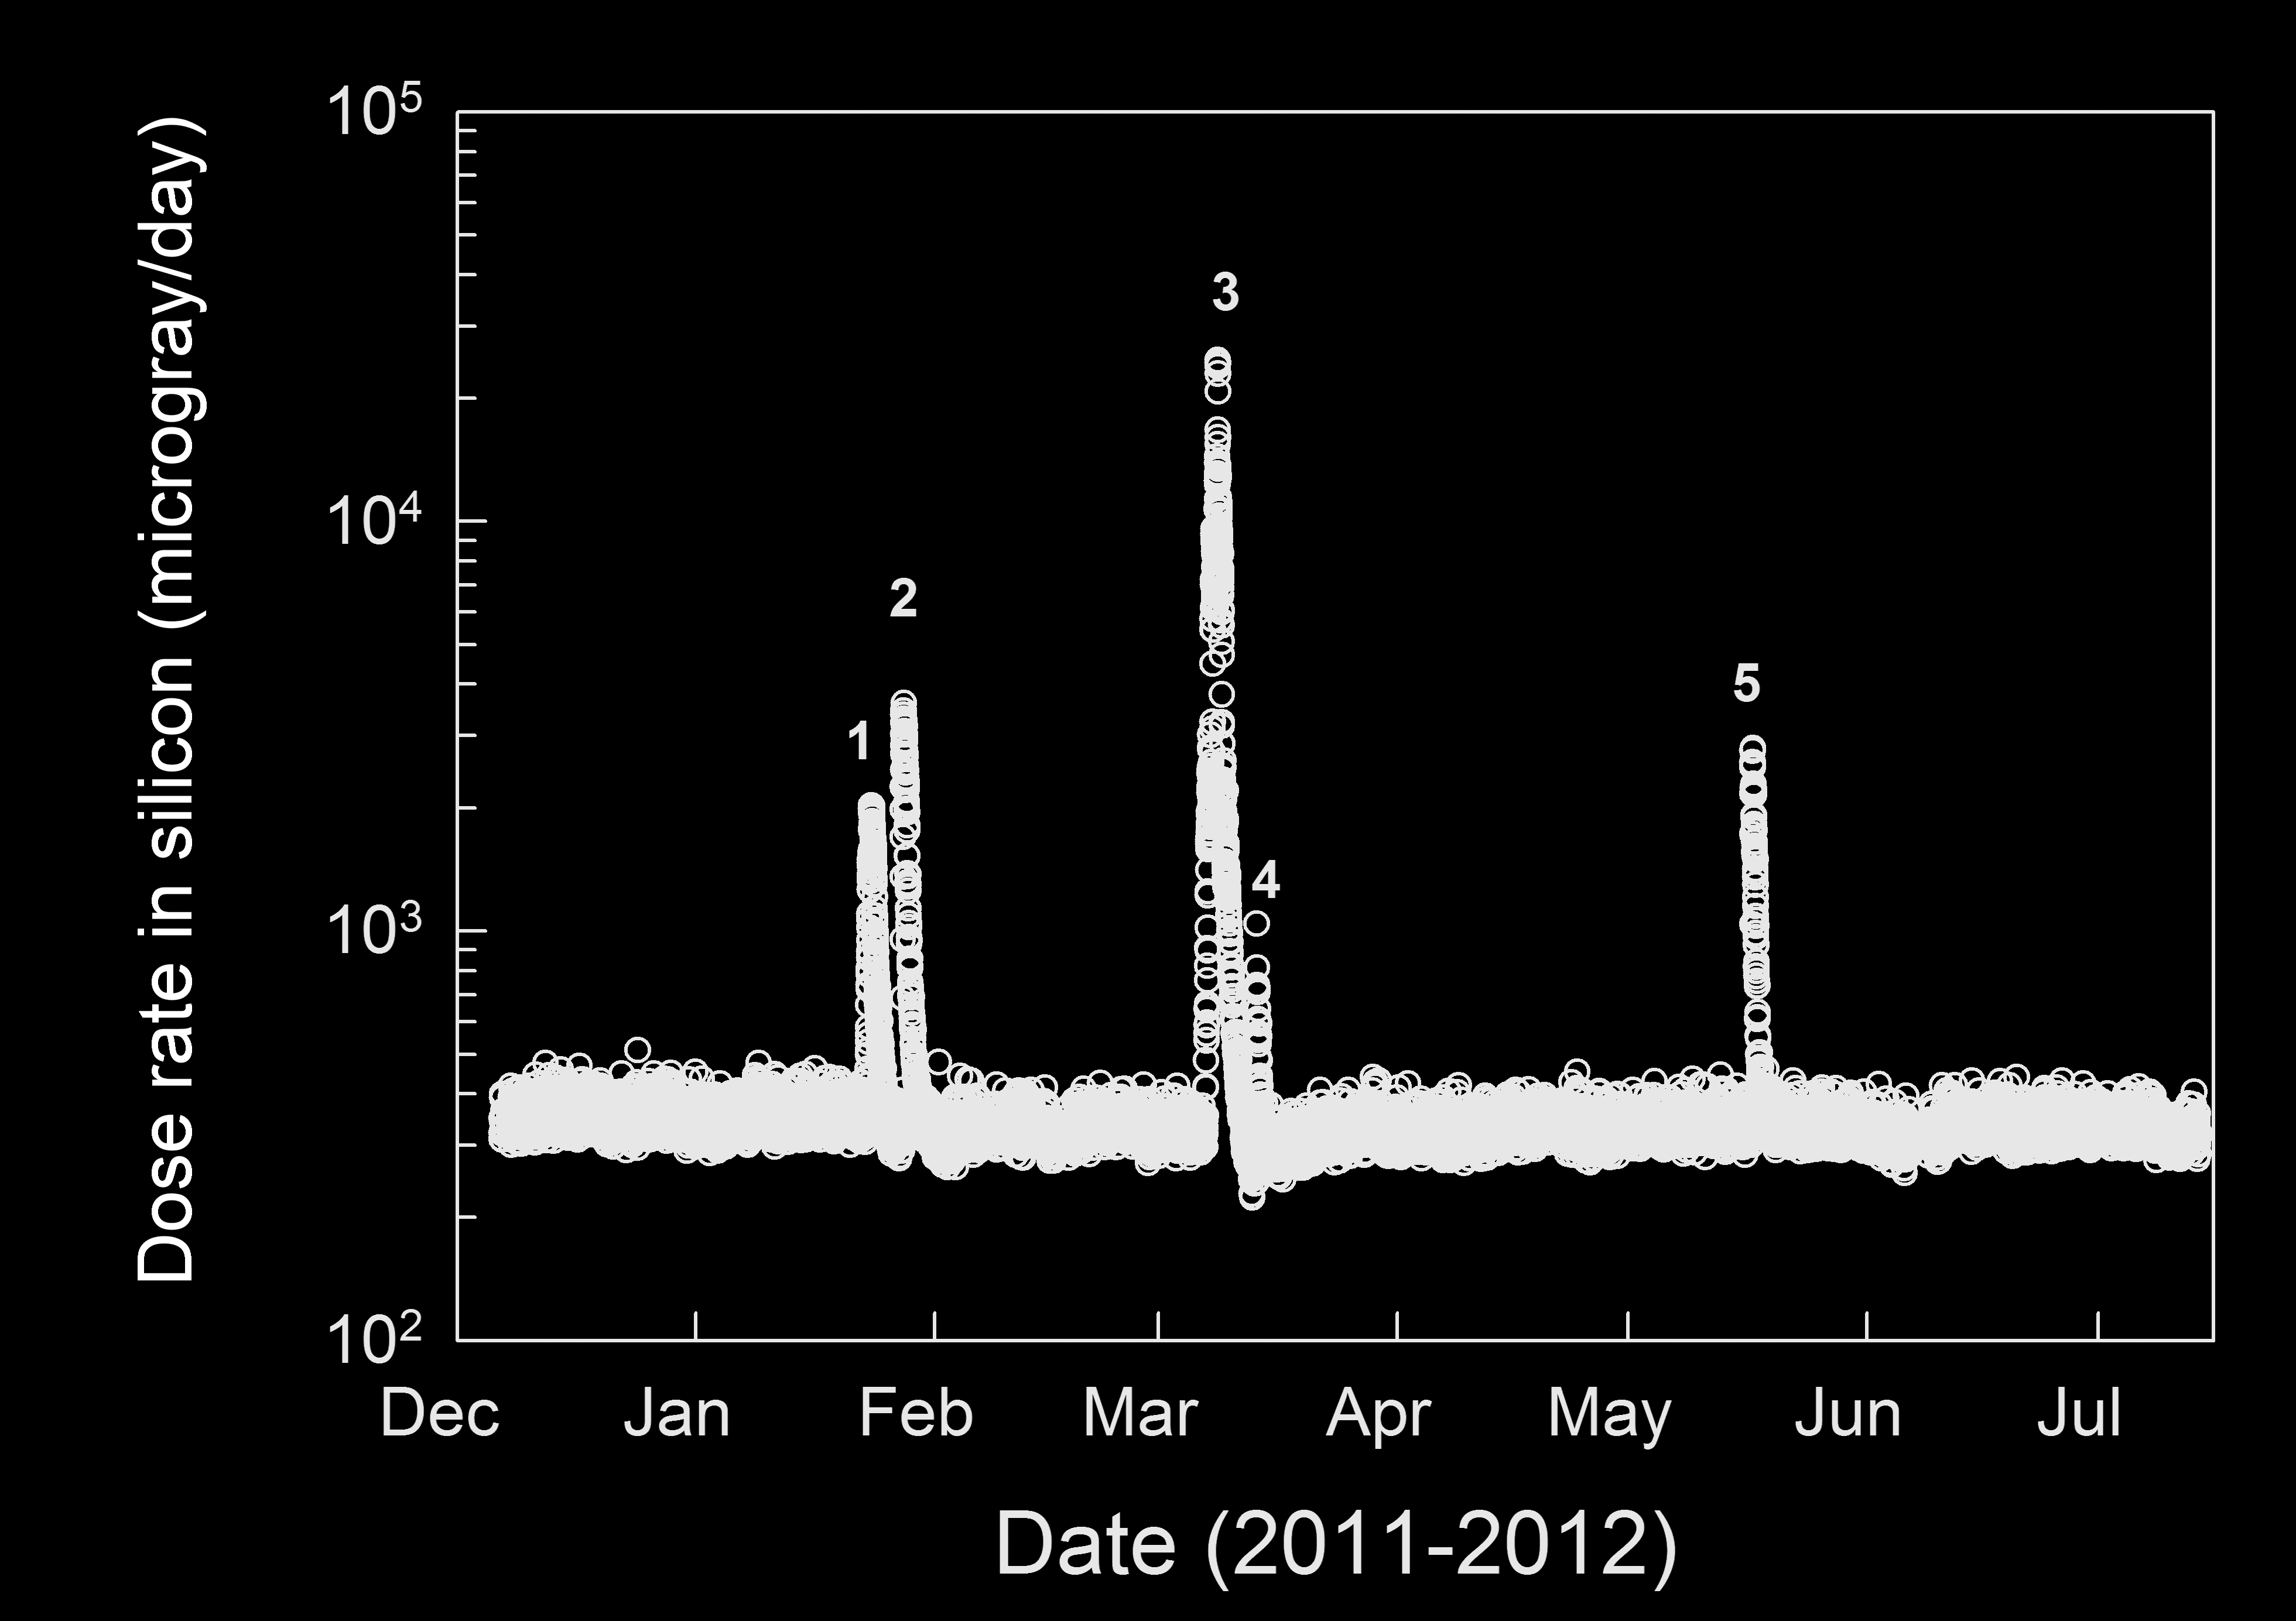

Radiation Measurements During Trip From Earth to Mars

This graphic shows the level of natural radiation detected by the Radiation Assessment Detector shielded inside NASA’s Mars Science Laboratory on the trip from Earth to Mars from December 2011 to July 2012. The spikes in radiation levels occurred in February, March and late May of 2012 because of large solar energetic particle events caused by solar activity.

The MSL spacecraft structure (which includes the backshell and heatshield as well as the Curiosity rover and its descent stage) provided significant shielding from the deep space radiation environment. The measurements are an important aid to planning for astronaut safety in design of possible human missions to Mars.

The radiation levels in this graph are indicated in dose rate measured by the silicon detectors in the RAD instrument. The units are micrograys per day. A gray is a directly measured dose, not adjusted for any difference in energy absorption characteristic between the detector material and biological tissue.

Southwest Research Institute, in San Antonio, Texas, and Boulder, Colo., supplied and operates the RAD instrument in collaboration with Germany’s national aerospace research center, Deutsches Zentrum für Luft- und Raumfahrt. NASA’s Jet Propulsion Laboratory, a division of the California Institute of Technology in Pasadena, manages the Mars Science Laboratory Project and the mission’s Curiosity rover for NASA’s Science Mission Directorate in Washington.

NASA’s Jet Propulsion Laboratory, a division of the California Institute of Technology, Pasadena, manages the Mars Science Laboratory Project for NASA’s Science Mission Directorate, Washington. JPL designed and built the rover.

Credit: NASA/JPL-Caltech/SwRI